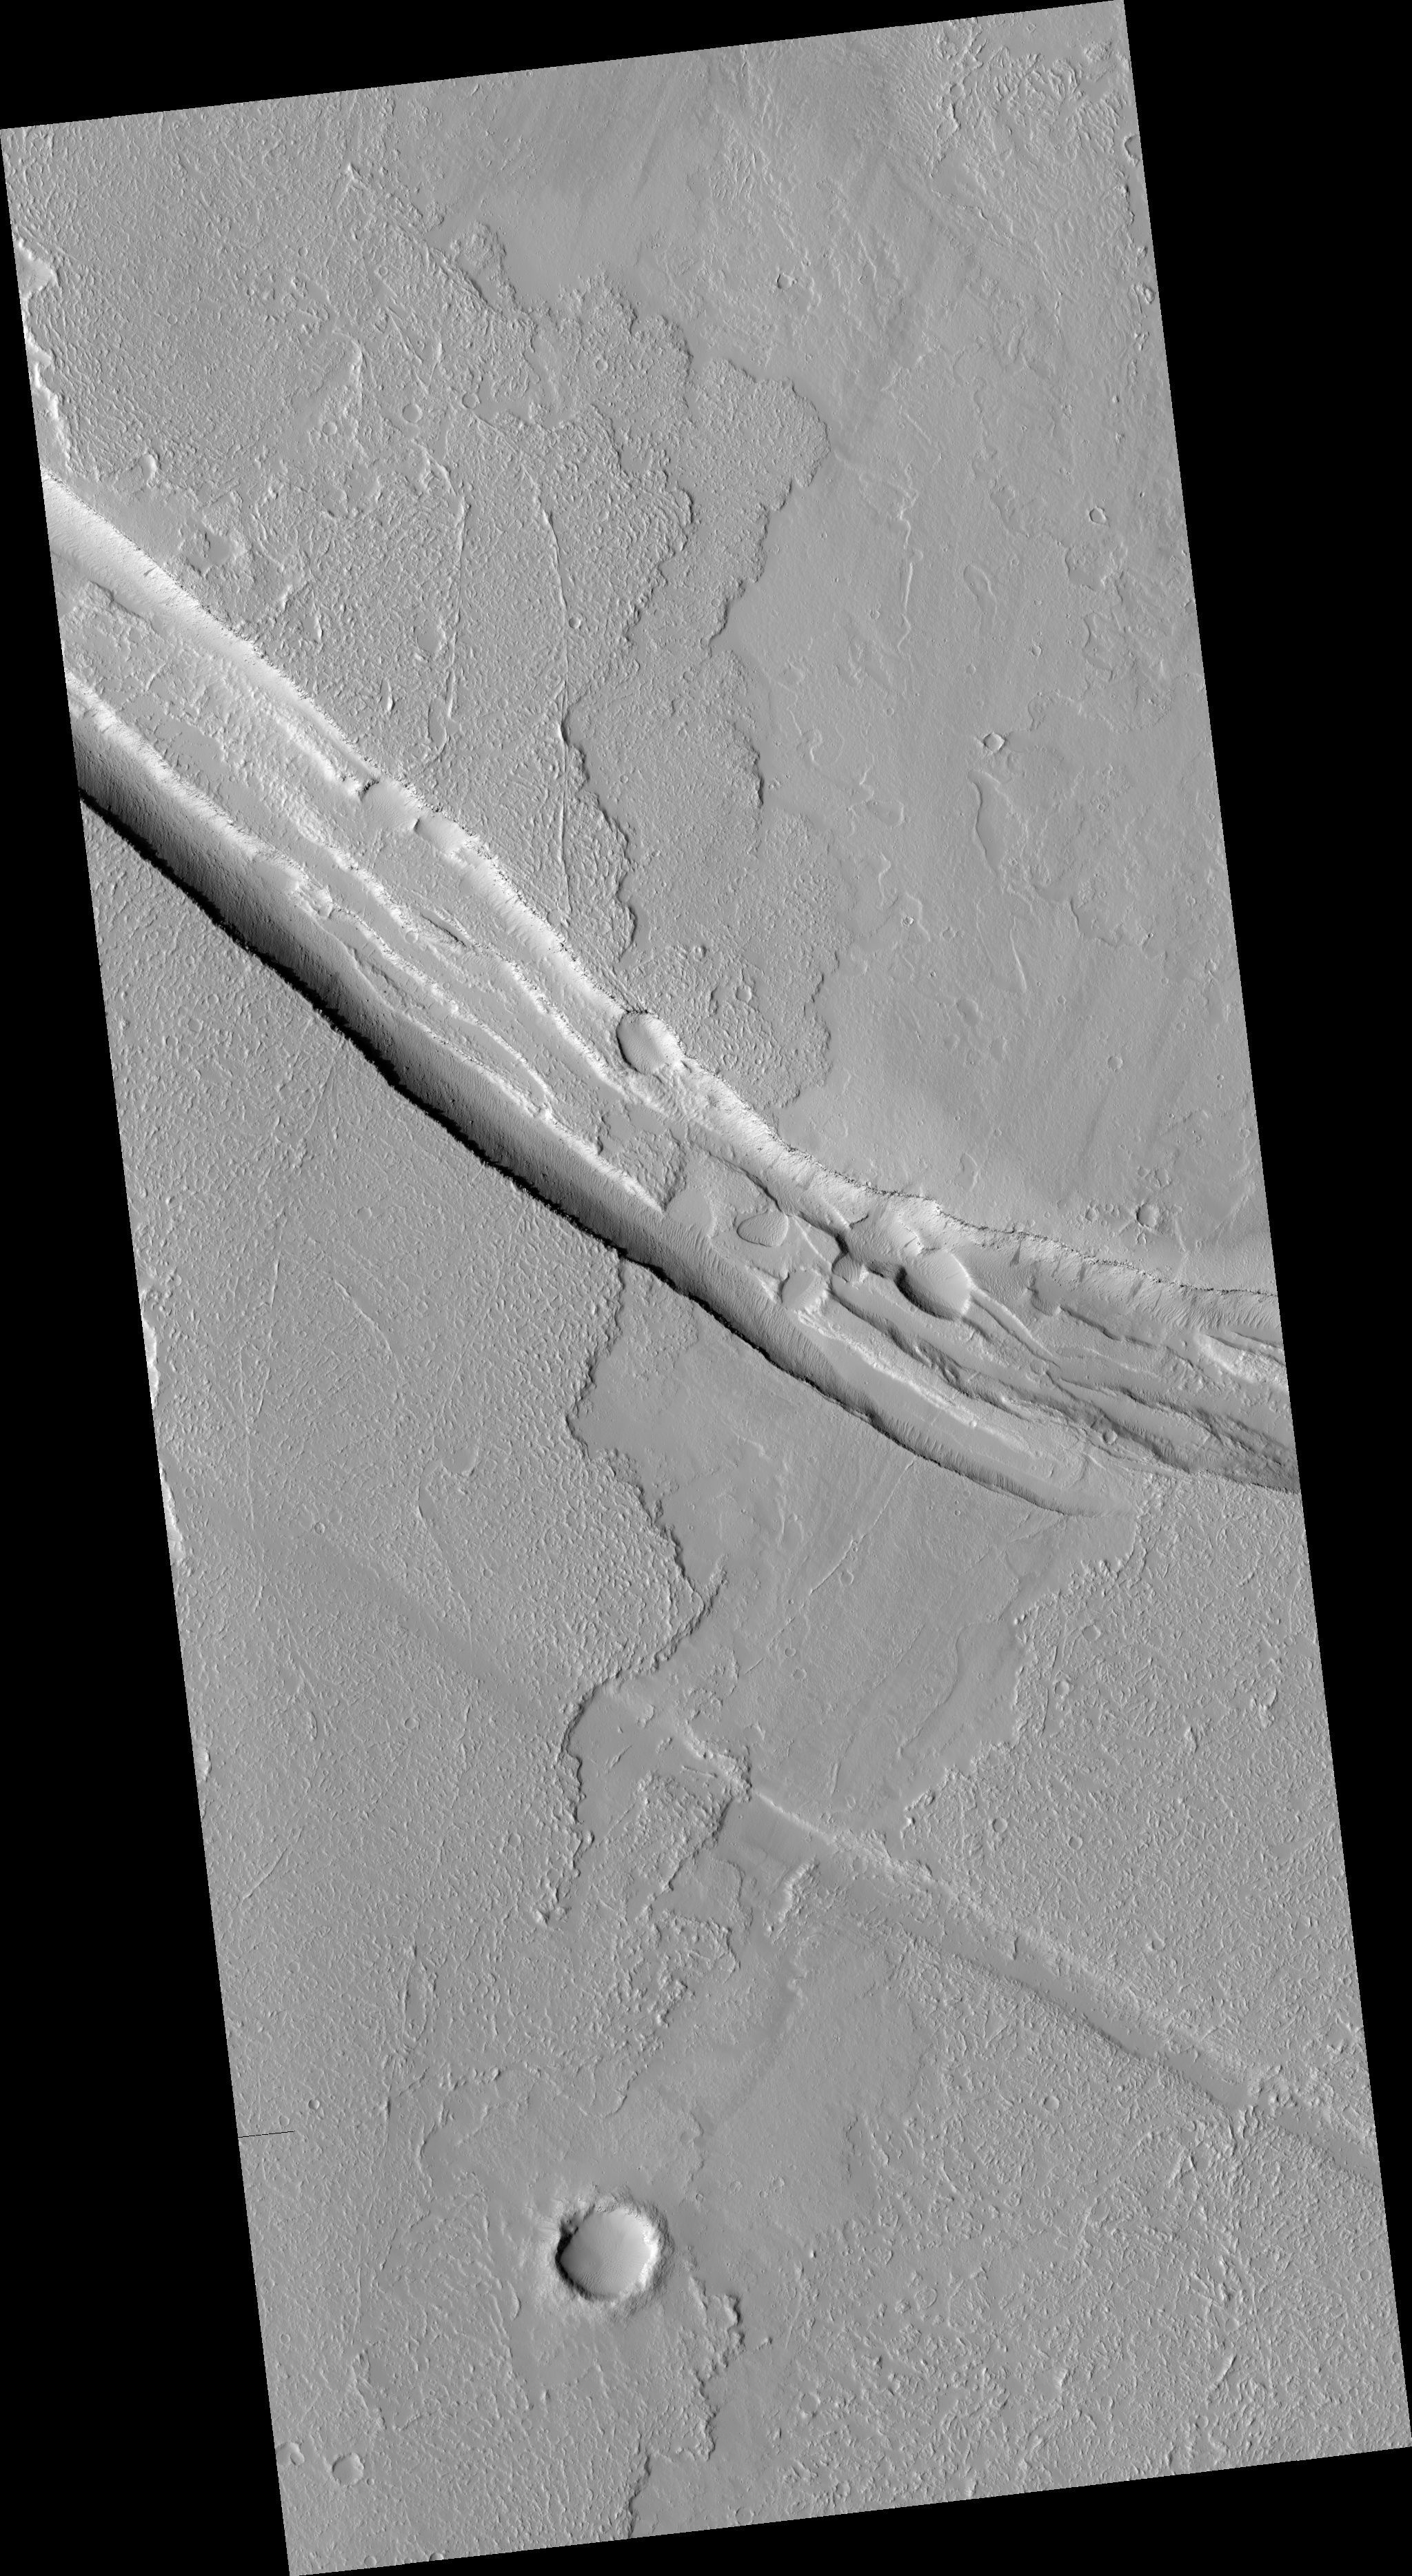

Graben Cutting Lava Flow in Tharsis

This image shows a graben (a trough formed when the ground drops between two parallel faults) and a lava flow in the Tharsis volcanic province of Mars. North is up. The image covers an area about 6 kilometers (4 miles) wide.

Relations like this can be used to establish the relative ages of features on the surface. The graben is from the upper left to middle right of the image. The lava flow is from lower left to upper right. In this case, the trough cuts the lava flow, indicating that it is younger. If the trough existed when the flow occurred, lava would have spilled into and flooded it before the flow was able to proceed to the north.

Another interesting feature in this lava flow is the trace of a central channel, indicated by two roughly parallel linear features within the flow. After the first lava flowed across this area, the rest of the flow was probably concentrated in this inner channel. The channel was still full of lava when the flow stopped, and so the surface is still at the same height as the rest of the flow.

This image is one product from an Oct. 13, 2010, HiRISE observation catalogued as ESP_019747_1975, of an area centered at 17.4 degrees north latitude, 235.9 degrees east longitude. Other image products from this observation are available at http://hirise.lpl.arizona.edu/ESP_019747_1975.

NASA’s Jet Propulsion Laboratory, a division of the California Institute of Technology in Pasadena, manages the Mars Reconnaissance Orbiter for NASA’s Science Mission Directorate, Washington. Lockheed Martin Space Systems, Denver, built the spacecraft. The High Resolution Imaging Science Experiment is operated by the University of Arizona, Tucson, and the instrument was built by Ball Aerospace & Technologies Corp., Boulder, Colo.

Credit: NASA/JPL-Caltech/University of Arizona